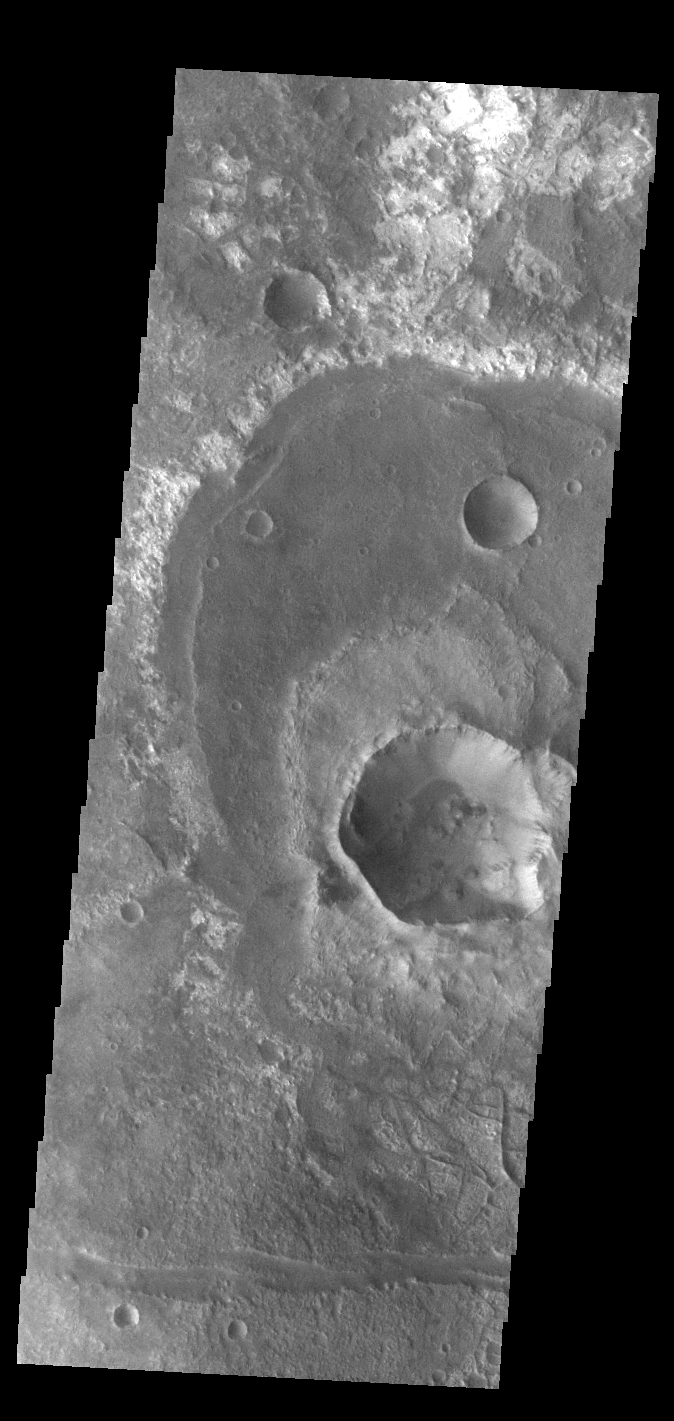

Out of Round

This VIS image shows a group of craters in Terra Sirenum. The apparent youngest one is the center crater with the scalloped rim. Subsurface tectonic features like faults can interfere with crater formation and lead to craters that are not completely circular. The linear fault features towards the bottom of the image are good indications that tectonic faults interacted with the impact event, resulting in the crater shape seen in the image.

Credit: NASA/JPL-Caltech/ASU